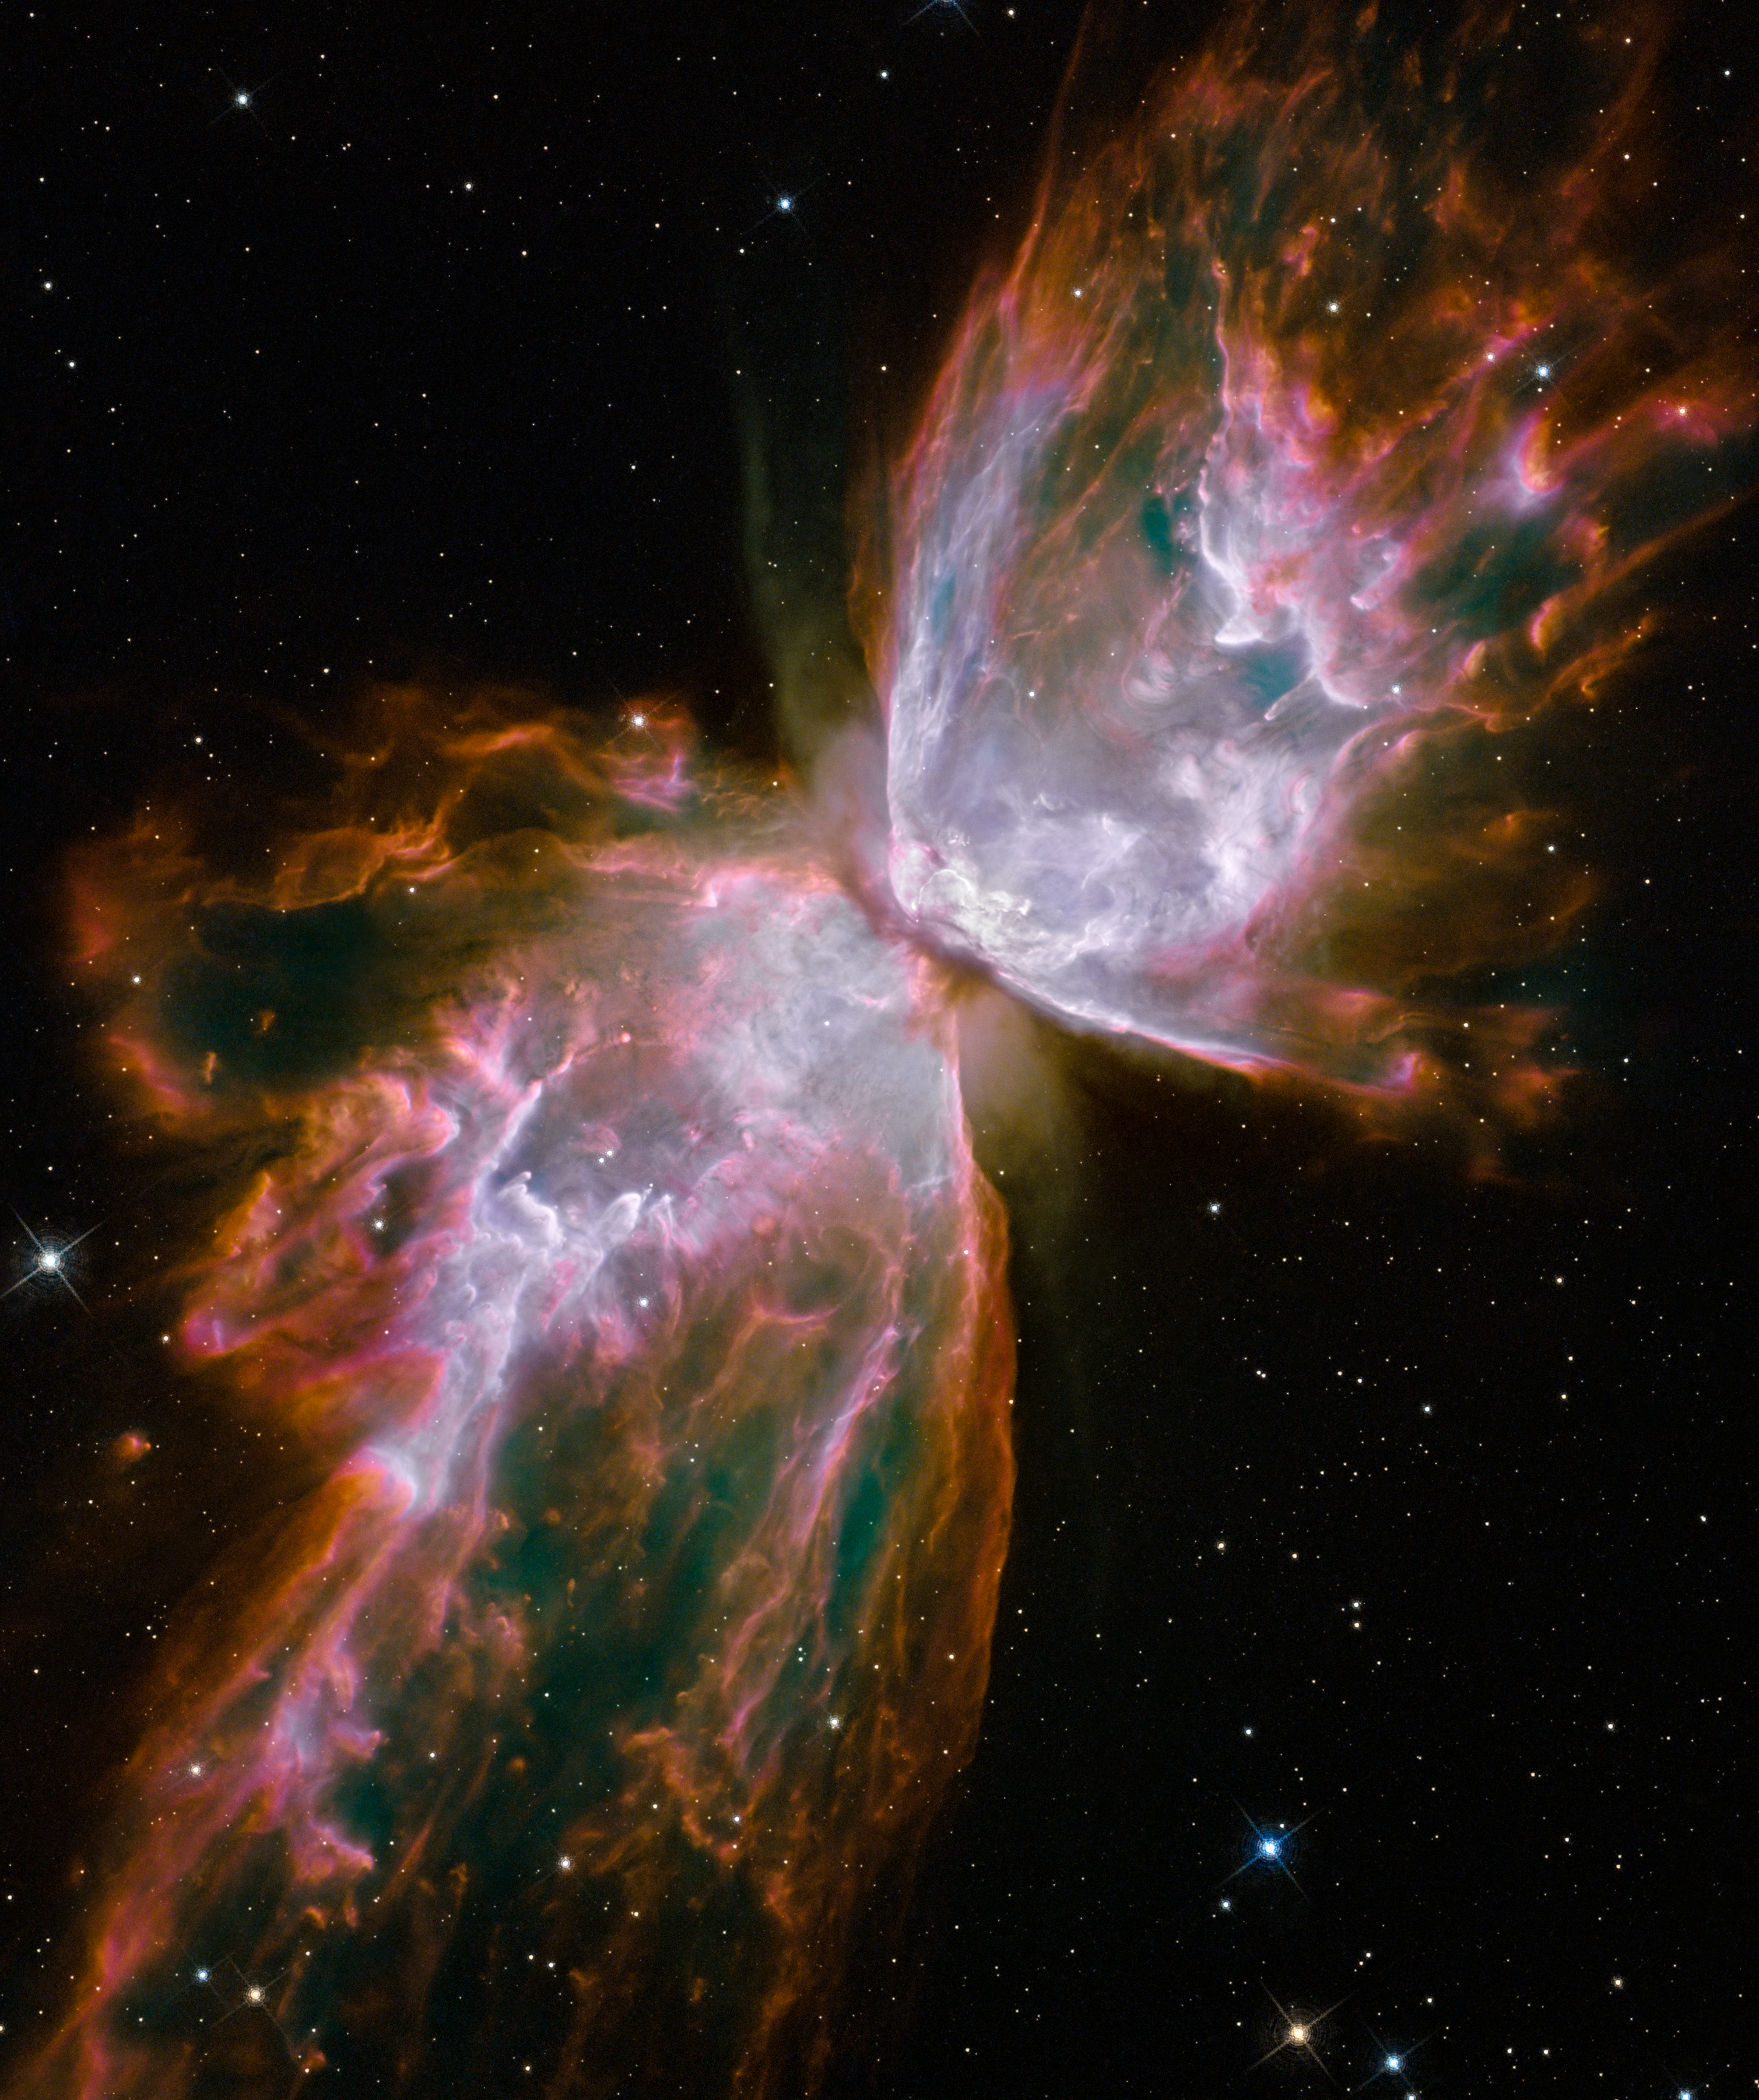

NGC 6302

Hubble WFC3 image of NGC 6302, planetary nebula in Scorpius

Credit: NASA, ESA, and the Hubble SM4 ERO Team